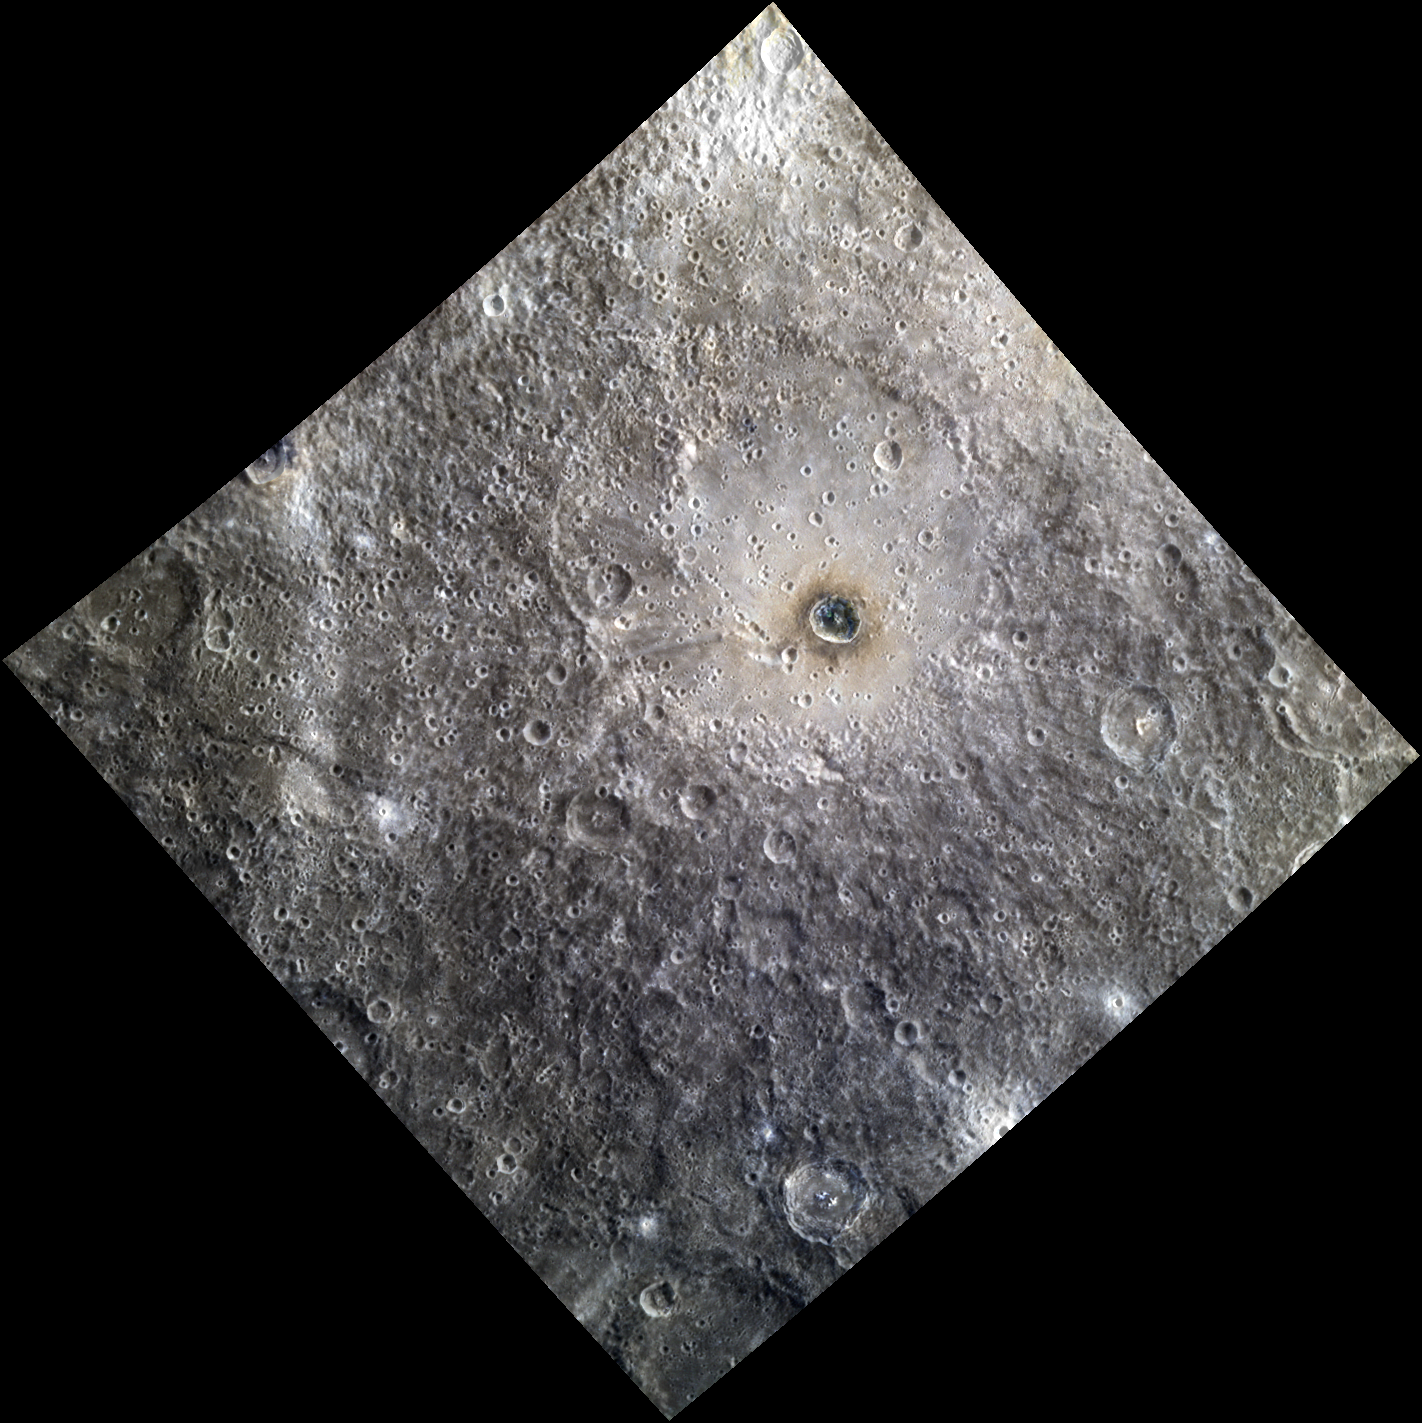

It Don’t Mean a Thing

Ellington basin, named in 2012 for American jazz legend Duke Ellington (1899-1974), is a peak ring basin covered in secondary craters. The prominent crater Berkel lies inside of the basin. Berkel’s ejecta and floor exhibit differences in reflectance and color, indicating a heterogeneous local stratigraphy. This image was created by merging a color image with a monochrome image, in order to emphasize both the topography and the color of the area.

The color portion of this image was acquired as part of MDIS’s high-resolution 3-color imaging campaign. The 3-color campaign is a major mapping activity in MESSENGER’s extended mission. It complements the 8-color base map (at an average resolution of 1 km/pixel) acquired during MESSENGER’s primary mission by imaging Mercury’s surface in a subset of the color filters at the highest resolution possible. The three narrow-band color filters are centered at wavelengths of 430 nm, 750 nm, and 1000 nm, and image resolutions generally range from 100 to 400 meters/pixel in the northern hemisphere.

The monochrome portion of this image is part of MDIS’s high-resolution surface morphology base map. The surface morphology base map covers more than 90% of Mercury’s surface with an average resolution of 250 meters/pixel (0.16 miles/pixel or 820 feet/pixel). Images acquired for the surface morphology base map typically have off-vertical Sun angles (i.e., high incidence angles) and visible shadows so as to reveal clearly the topographic form of geologic features.

Date acquired: August 07, 2012
Image Mission Elapsed Time (MET): 252814064, 252814056, 252814060
Image ID: 2344652, 2344650, 2344651
Instrument: Wide Angle Camera (WAC) of the Mercury Dual Imaging System (MDIS)
WAC filters: 9, 7, 6 (996, 748, 433 nanometers) in red, green, and blue
Center Latitude: -14.85°
Center Longitude: 25.55° E
Resolution: 476 meters/pixel
Scale: Ellington basin is 216 km (134 mi.) in diameter.
Incidence Angle: 19.3°
Emission Angle: 8.7°
Phase Angle: 28.0°

The MESSENGER spacecraft is the first ever to orbit the planet Mercury, and the spacecraft’s seven scientific instruments and radio science investigation are unraveling the history and evolution of the Solar System’s innermost planet. Visit the Why Mercury? section of this website to learn more about the key science questions that the MESSENGER mission is addressing. During the one-year primary mission, MDIS acquired 88,746 images and extensive other data sets. MESSENGER is now in a year-long extended mission, during which plans call for the acquisition of more than 80,000 additional images to support MESSENGER’s science goals.

For information regarding the use of images, see the MESSENGER image use policy.

Credit: NASA/Johns Hopkins University Applied Physics Laboratory/Carnegie Institution of Washington